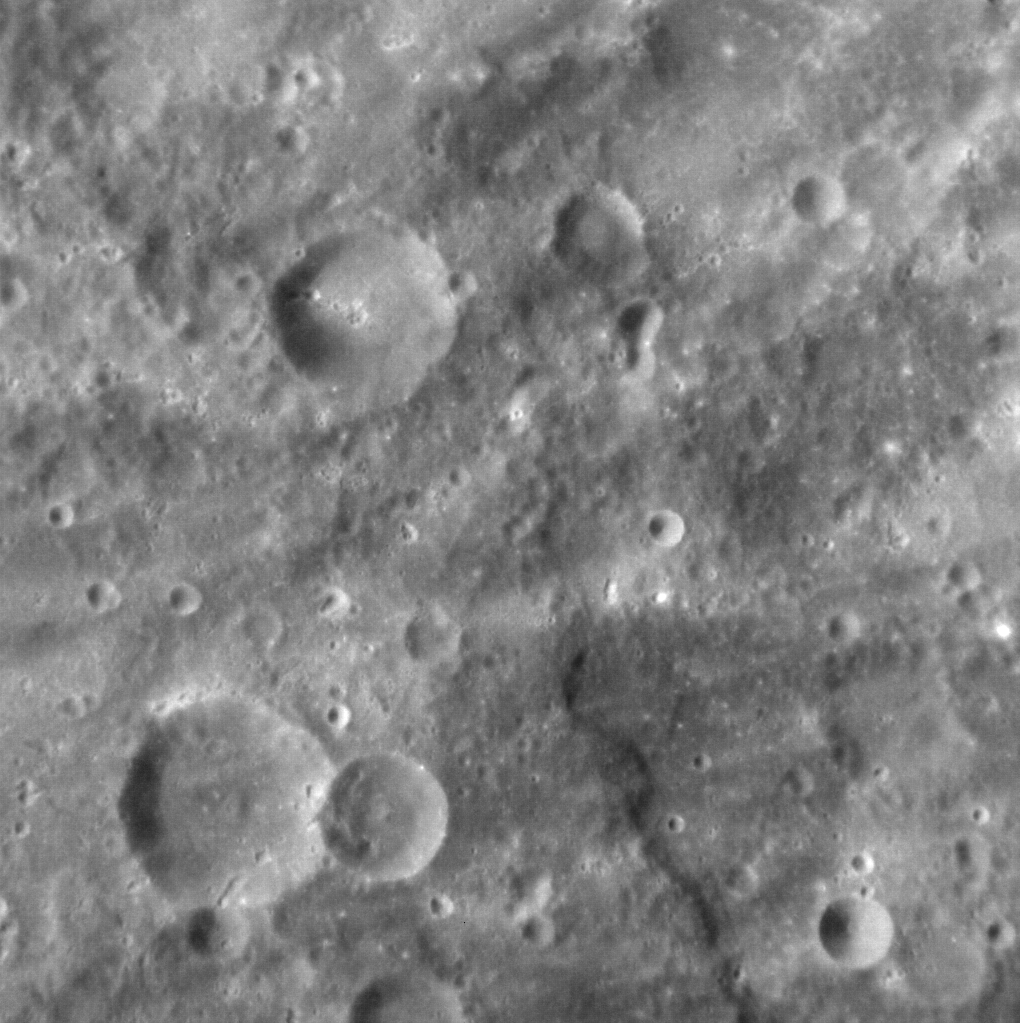

Guessing the Number of Craters in this Image

Counting craters on Mercury is a serious job, as the density of craters on the surface of a planet can be used to indicate its age; the more craters present, the older the surface. Although this technique is commonly used on planetary bodies throughout the Solar System, crater counting on Mercury is particularly challenging. Secondary craters are formed by debris thrown out during an impact, and are often big enough to be confused with primary craters. Their inclusion in crater-counting studies, however, would skew derived age results for a surface, making it appear older than it really is, and so care must be taken when deciding which craters to count, and which to leave out.

This image was acquired as a high-resolution targeted observation. Targeted observations are images of a small area on Mercury’s surface at resolutions much higher than the 200-meter/pixel morphology base map. It is not possible to cover all of Mercury’s surface at this high resolution, but typically several areas of high scientific interest are imaged in this mode each week.

Date acquired: November 05, 2012
Image Mission Elapsed Time (MET): 260592647
Image ID: 2897484
Instrument: Narrow Angle Camera (NAC) of the Mercury Dual Imaging System (MDIS)
Center Latitude: -37.74°
Center Longitude: 194.02° E
Resolution: 117 meters/pixel
Scale: The crater just left of upper center is ~20 km (12 mi.) in diameter
Incidence Angle: 37.9°
Emission Angle: 4.6°
Phase Angle: 38.7°
North is to the right of this image

The MESSENGER spacecraft is the first ever to orbit the planet Mercury, and the spacecraft’s seven scientific instruments and radio science investigation are unraveling the history and evolution of the Solar System’s innermost planet. Visit the Why Mercury? section of this website to learn more about the key science questions that the MESSENGER mission is addressing. During the one-year primary mission, MDIS acquired 88,746 images and extensive other data sets. MESSENGER is now in a year-long extended mission, during which plans call for the acquisition of more than 80,000 additional images to support MESSENGER’s science goals.

For information regarding the use of images, see the MESSENGER image use policy.

Credit: NASA/Johns Hopkins University Applied Physics Laboratory/Carnegie Institution of Washington